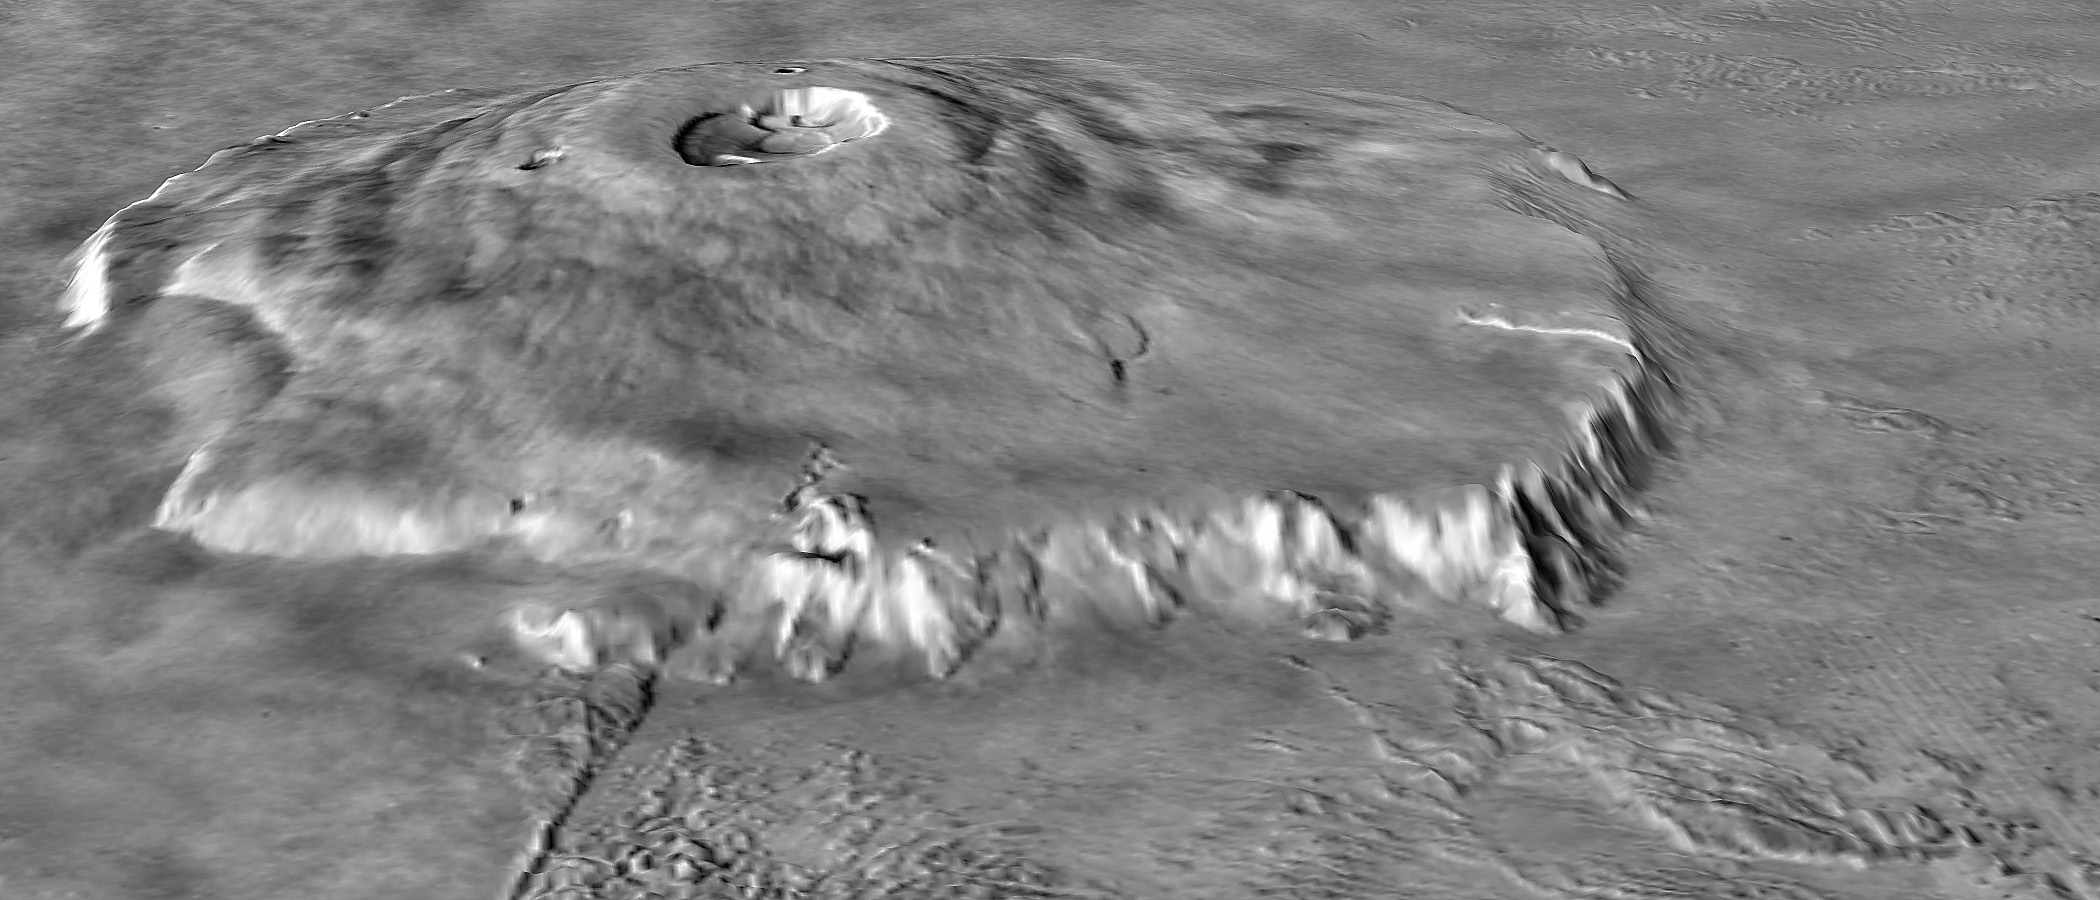

Major Martian Volcanoes from MOLA – Olympus Mons

Two views of Olympus Mons, shown as topography draped over a Viking image mosaic. MOLA’s regional topography has shown that this volcano sits off to the west of the main Tharsis rise rather than on its western flank. The topography also clearly shows the relationship between the volcano’s scarp and massive aureole deposit that was produced by flank collapse. The vertical exaggeration is 10:1.

Credit: NASA/MOLA Science Team